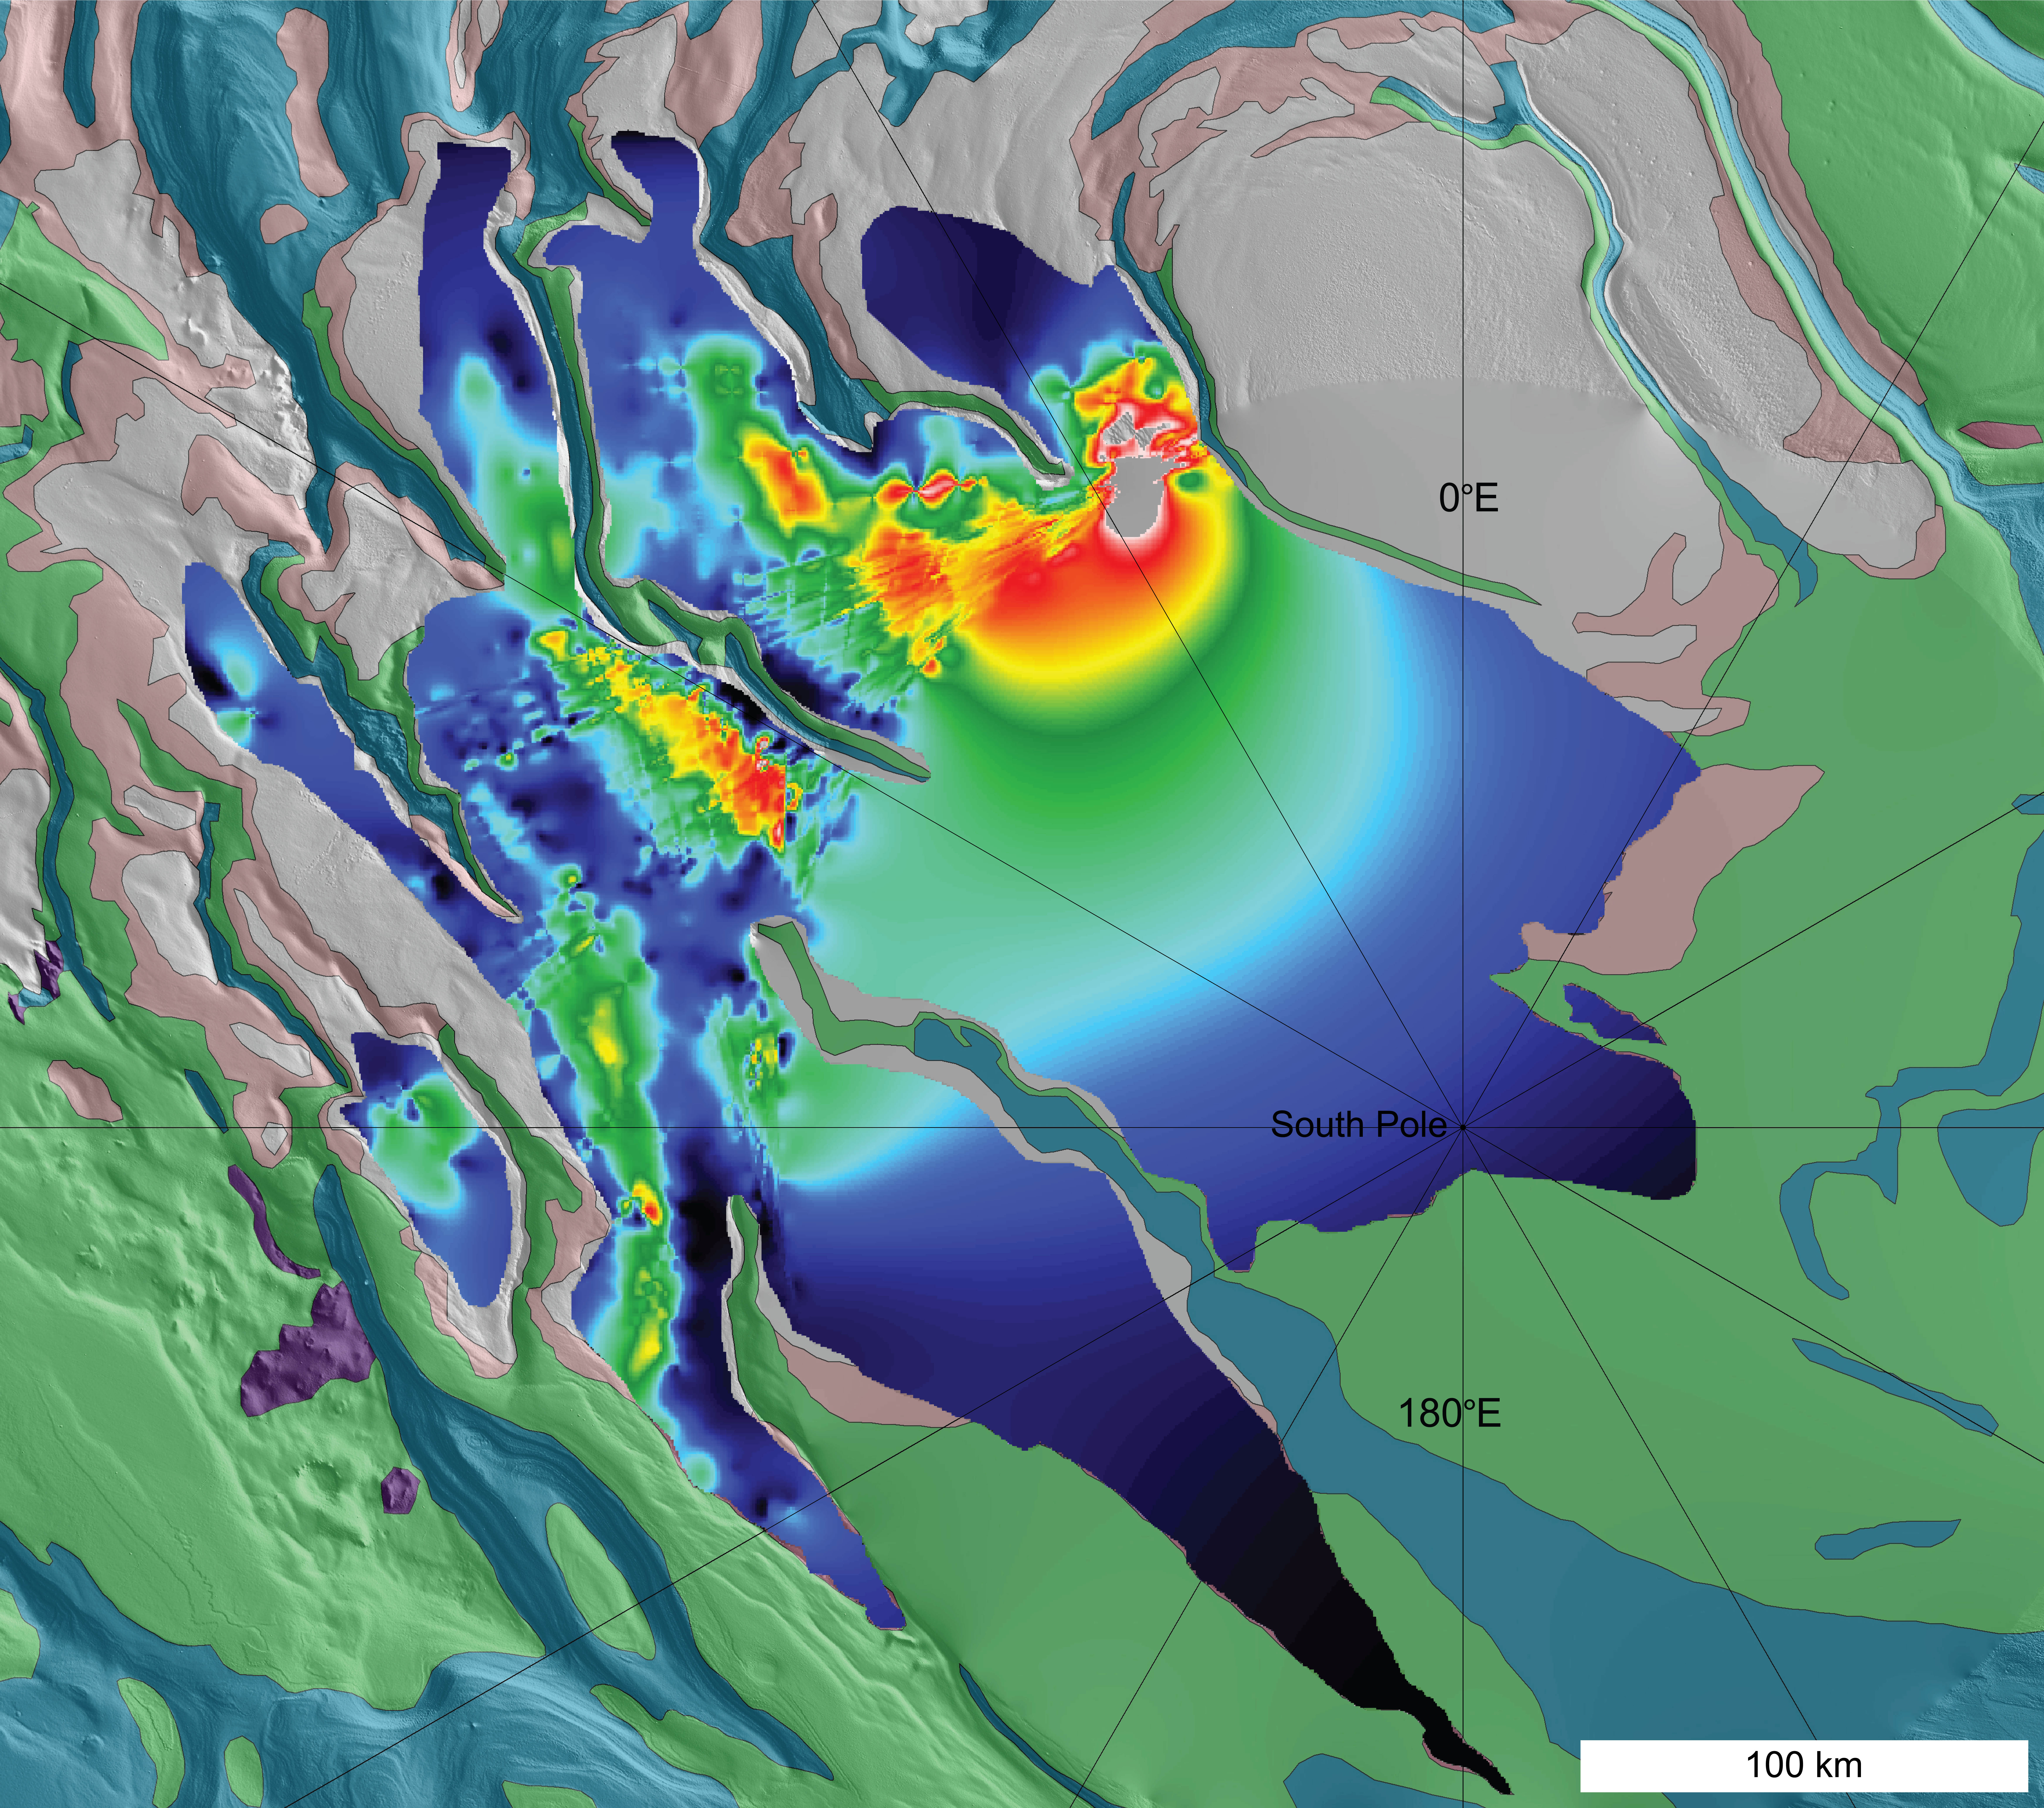

Thickness Map of Buried Carbon-Dioxide Deposit

A newly found, buried deposit of frozen carbon dioxide — dry ice — near the south pole of Mars contains about 30 times more carbon dioxide than previously estimated to be frozen near the pole. This map color-codes thickness estimates of the deposit derived and extrapolated from observations by the Shallow Subsurface Radar (SHARAD) instrument on NASA’s Mars Reconnaissance Orbiter. The orbiter does not pass directly over the pole, and the thickness estimates for that area (with smoother transitions from color to color) are extrapolations.

Red corresponds to about 600 meters or yards thick; yellow to about 400; dark blue to less than 100, tapering to zero. The scale bar at lower right is 100 kilometers (62 miles). The background map, in muted colors, represents different geological materials near the south pole.

The estimated total volume of this buried carbon-dioxide deposit is 9,500 to 12,500 cubic kilometers (2,300 to 3,000 cubic miles).

Known variations in the tilt of Mars’ rotation axis can significantly reduce or increase the proportion of the planet’s carbon dioxide that is sequestered into this newly discovered deposit, climate models indicate. The Martian atmosphere is about 95 percent carbon dioxide, and this deposit currently holds up to about 80 percent as much carbon dioxide as the atmosphere does. Several-fold swings in the total mass of the Martian atmosphere can result from growing and shrinking of dry ice deposits on time scales of 100,000 years or less, the models indicate.

SHARAD was provided by the Italian Space Agency. Its operations are led by Sapienza University of Rome, and its data are analyzed by a joint U.S.-Italian science team. NASA’s Jet Propulsion Laboratory, a division of the California Institute of Technology in Pasadena, manages the Mars Reconnaissance Orbiter for the NASA Science Mission Directorate, Washington. Lockheed Martin Space Systems, Denver, built the spacecraft.

Credit: NASA/JPL-Caltech/Sapienza University of Rome/Southwest Research Institute